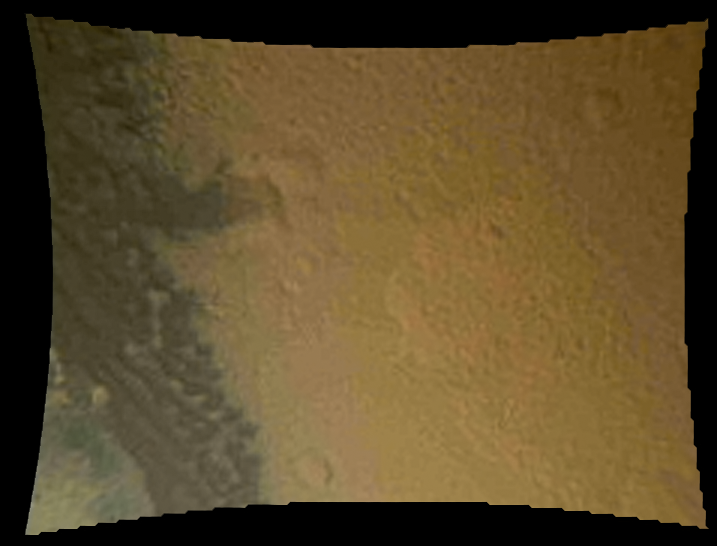

Martian Surface Below Curiosity

This color thumbnail image was obtained by NASA’s Curiosity rover during its descent to the surface of Mars on Aug. 5 PDT (Aug. 6 EDT). This image from Curiosity’s Mars Descent Imager reveals surface features including relatively dark dunes, degraded impact craters and other geologic features including small escarpments that range in size from a few feet (meters) to many tens of feet (meters) in height.

Credit: NASA/JPL-Caltech/MSSS